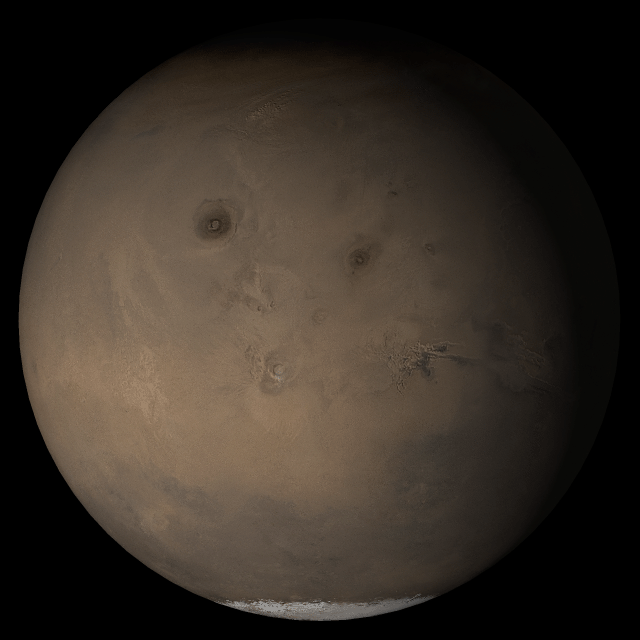

Mars at Ls 230°: Tharsis

7 June 2005
This picture is a composite of Mars Global Surveyor (MGS) Mars Orbiter Camera (MOC) daily global images acquired at Ls 230° during a previous Mars year. This month, Mars looks similar, as Ls 230° occurs in mid-June 2005. The picture shows the Tharsis face of Mars. Over the course of the month, additional faces of Mars as it appears at this time of year are being posted for MOC Picture of the Day. Ls, solar longitude, is a measure of the time of year on Mars. Mars travels 360° around the Sun in 1 Mars year. The year begins at Ls 0°, the start of northern spring and southern autumn.

Location near: 20.8°S, 30.0°W
Image width: ~3 km (~1.9 mi
Illumination from: upper left
Season: Northern Autumn/Southern Spring

Credit: NASA/JPL/Malin Space Science Systems